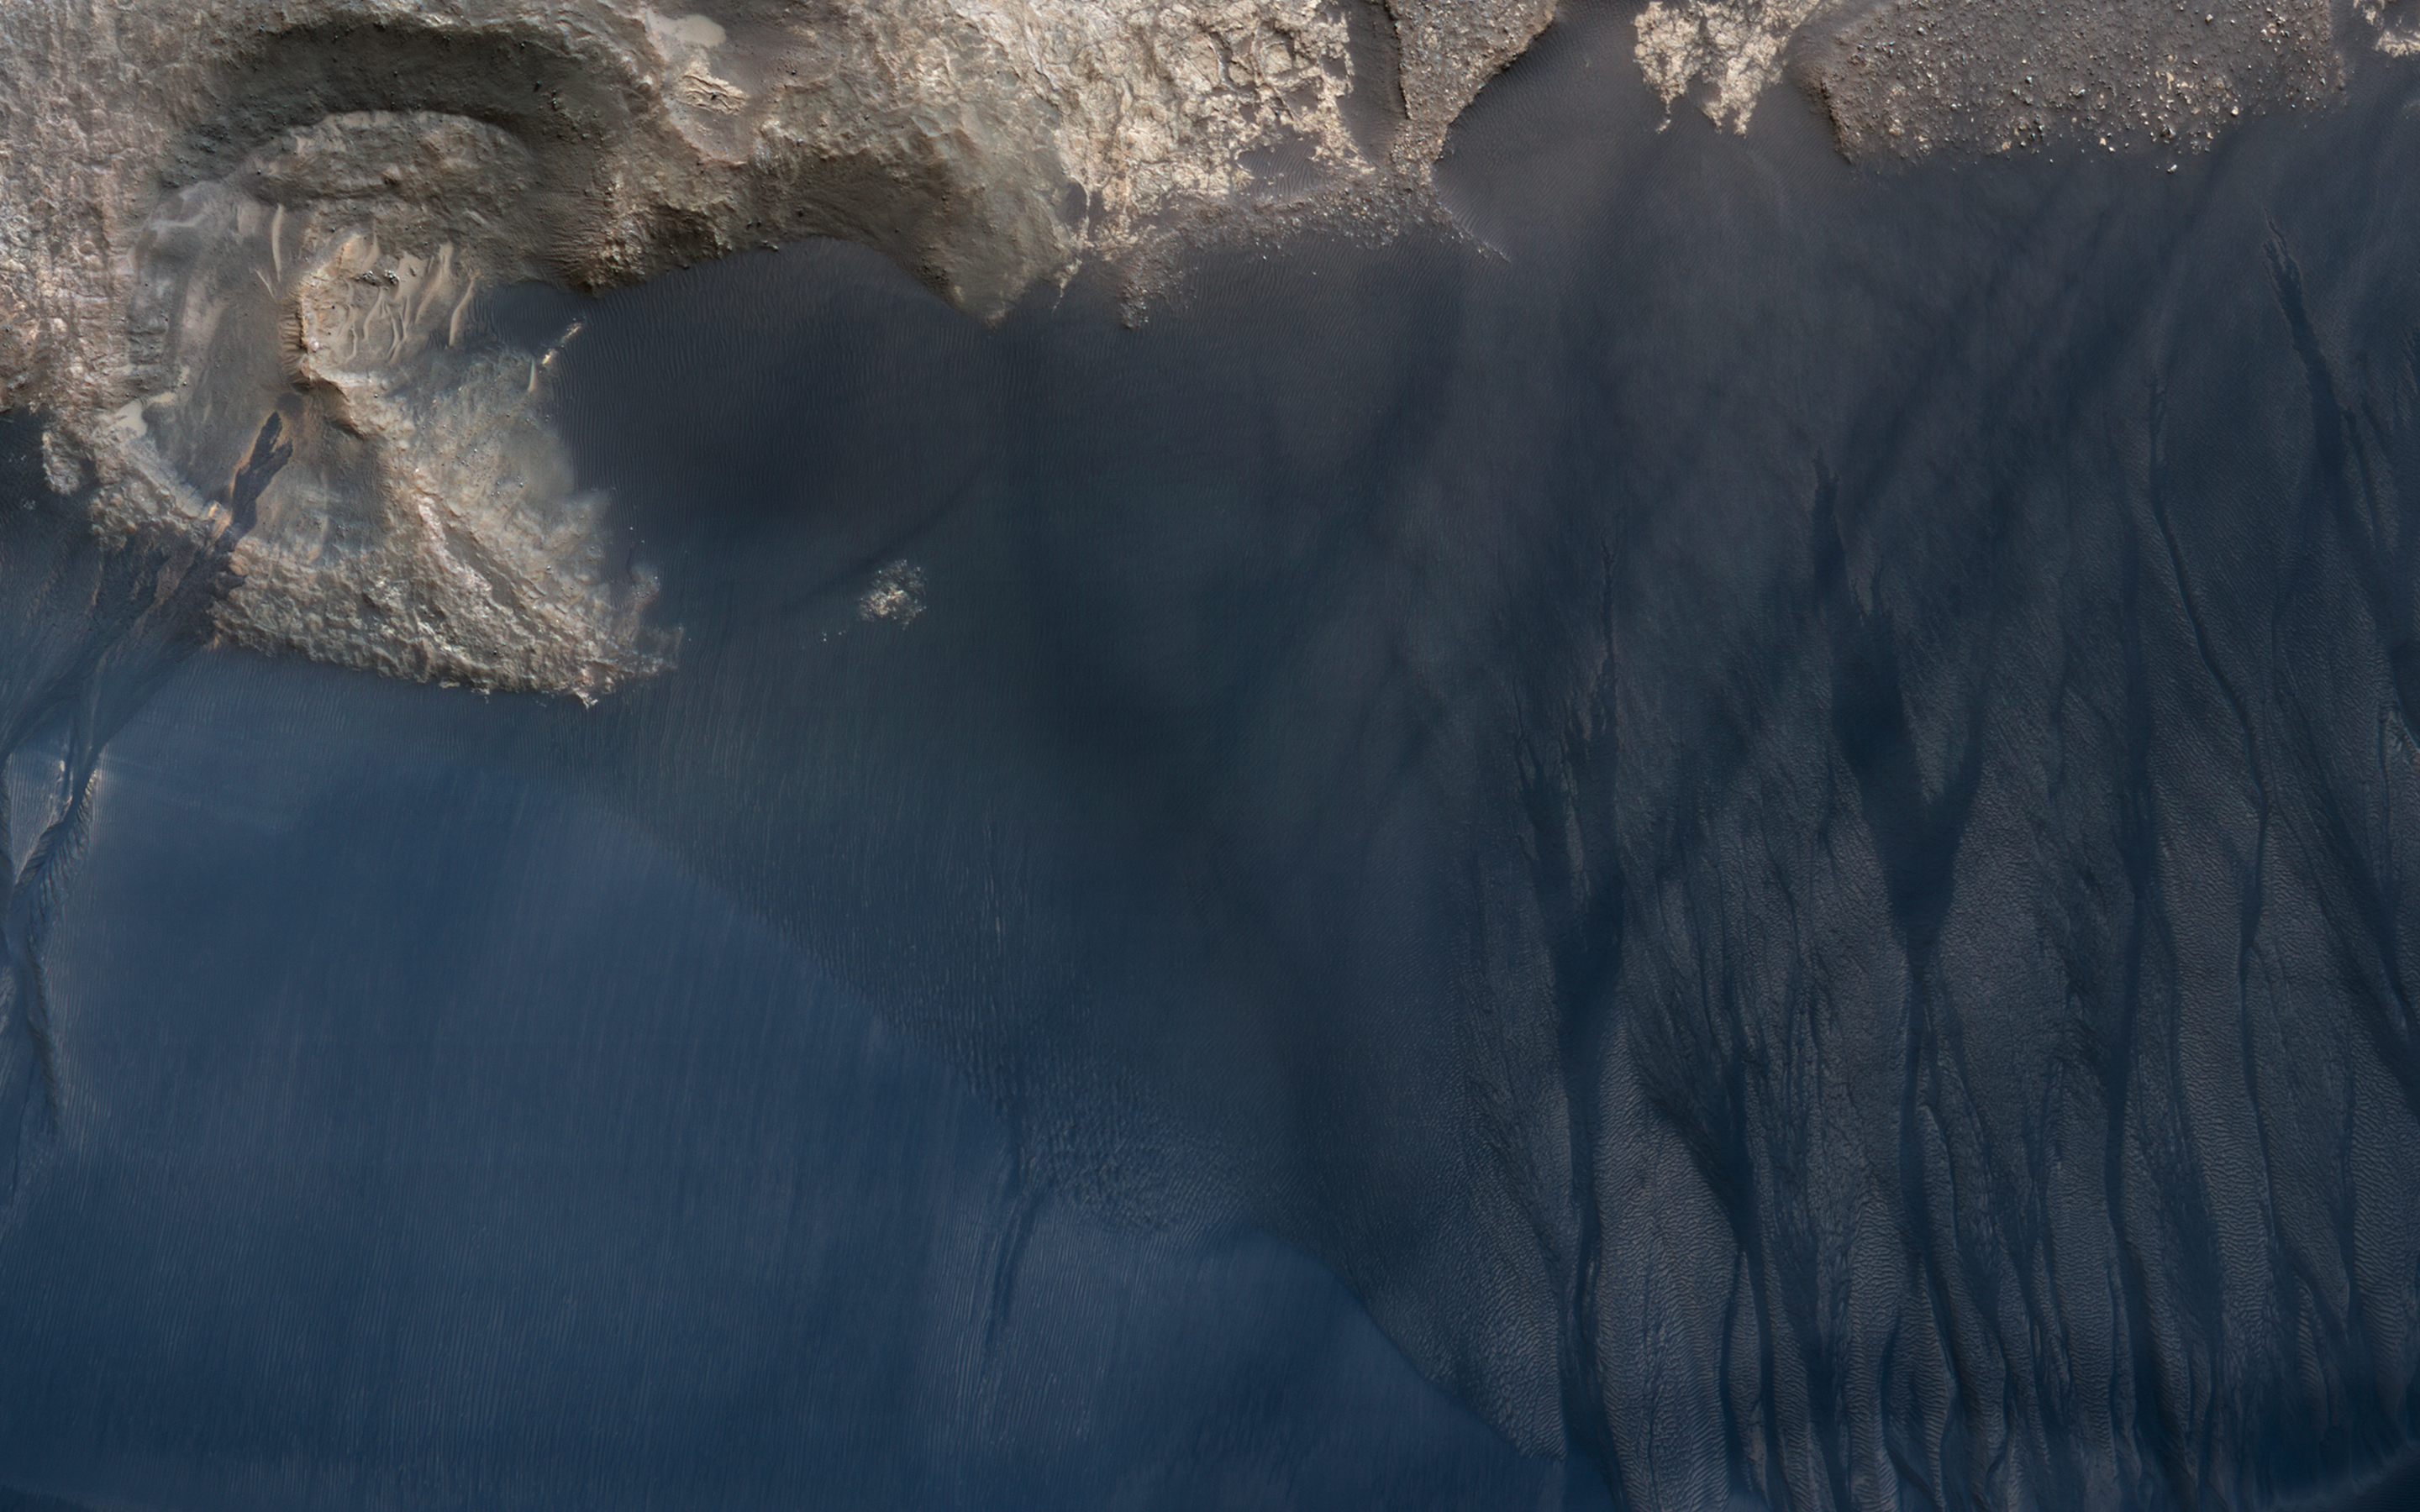

Scars of Erosion

This large crescent dune in Kaiser Crater shows the scars of many types of seasonal erosional activities. Along its downwind slope are large gullies which are active during winter, when frost drives dune material downslope, carving out channels and creating fan-shaped aprons.

On the upwind slope (bottom), dust devil tracks are visible: dark lines and curliques created during the spring season by small wind vortices vacuuming up a thin layer of dust and exposing the dark dune sand.

This is a stereo pair with ESP_021720_1330.

Note: Both the cutout and the above image are rotated so that North is to the right.

The map is projected here at a scale of 25 centimeters (9.8 inches) per pixel. [The original image scale is 25.3 centimeters (10 inches) per pixel (with 1 x 1 binning); objects on the order of 76 centimeters (30 inches) across are resolved.] North is up.

The University of Arizona, Tucson, operates HiRISE, which was built by Ball Aerospace & Technologies Corp., Boulder, Colo. NASA’s Jet Propulsion Laboratory, a division of Caltech in Pasadena, California, manages the Mars Reconnaissance Orbiter Project for NASA’s Science Mission Directorate, Washington.

Credit: NASA/JPL-Caltech/Univ. of Arizona